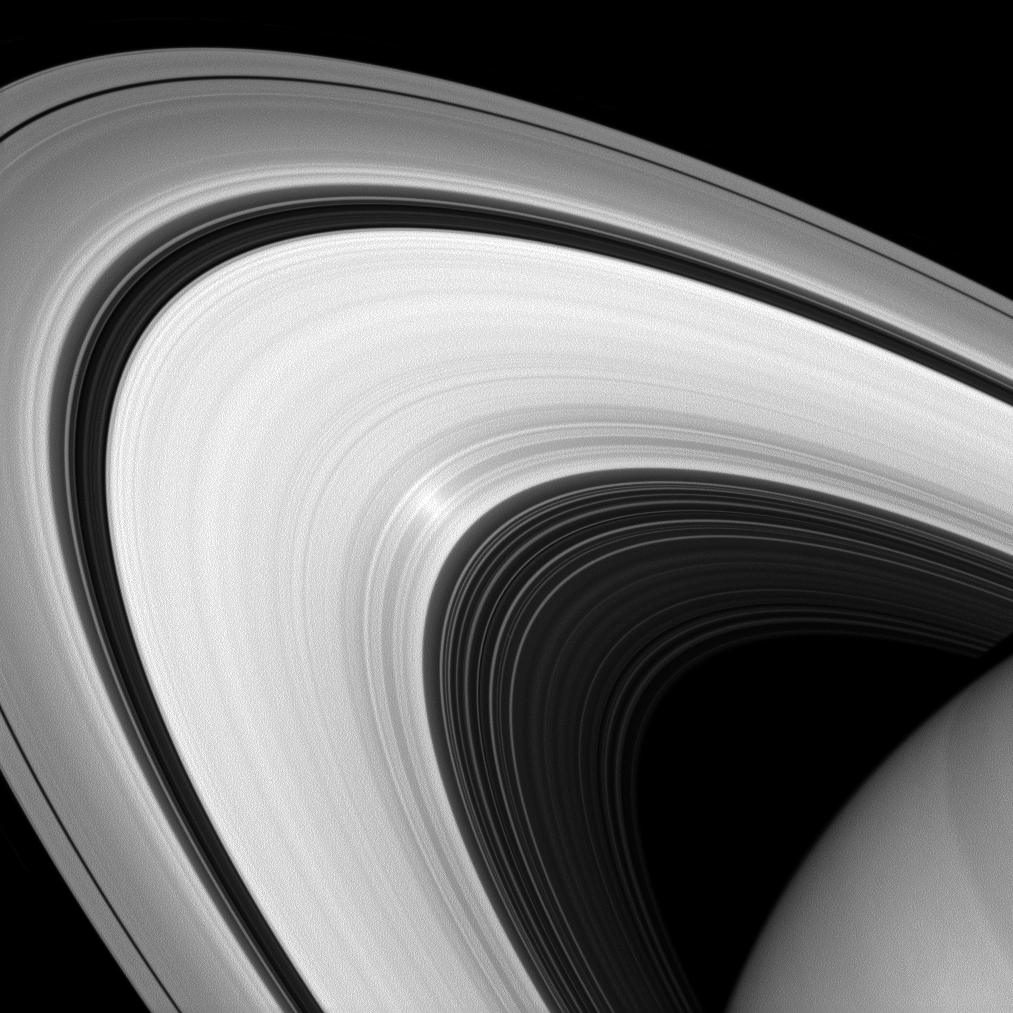

Polarized Surge

Although it may look to our eyes like other images of the rings, this infrared image of Saturn’s rings was taken with a special filter that will only admit light polarized in one direction. Scientists can use these images to learn more about the nature of the particles that make up Saturn’s rings.

The bright spot in the rings is the “opposition surge” where the Sun-Ring-Spacecraft angle passes through zero degrees. Ring scientists can also use the size and magnitude of this bright spot to learn more about the surface properties of the ring particles. To learn more about the surge, see PIA08247.

This view looks toward the sunlit side of the rings from about 19 degrees above the ringplane. The image was taken with the Cassini spacecraft wide-angle camera on Aug. 18, 2013 using a spectral filter sensitive to wavelengths of near-infrared light centered at 705 nanometers.

The view was acquired at a distance of approximately 712,000 miles (1.1 million kilometers) from Saturn and at a Sun-rings-spacecraft, or phase, angle of 7 degrees. Image scale is 43 miles (68 kilometers) per pixel.

The Cassini-Huygens mission is a cooperative project of NASA, the European Space Agency and the Italian Space Agency. The Jet Propulsion Laboratory, a division of the California Institute of Technology in Pasadena, manages the mission for NASA’s Science Mission Directorate, Washington, D.C. The Cassini orbiter and its two onboard cameras were designed, developed and assembled at JPL. The imaging operations center is based at the Space Science Institute in Boulder, Colo.

Credit: NASA/JPL-Caltech/Space Science Institute